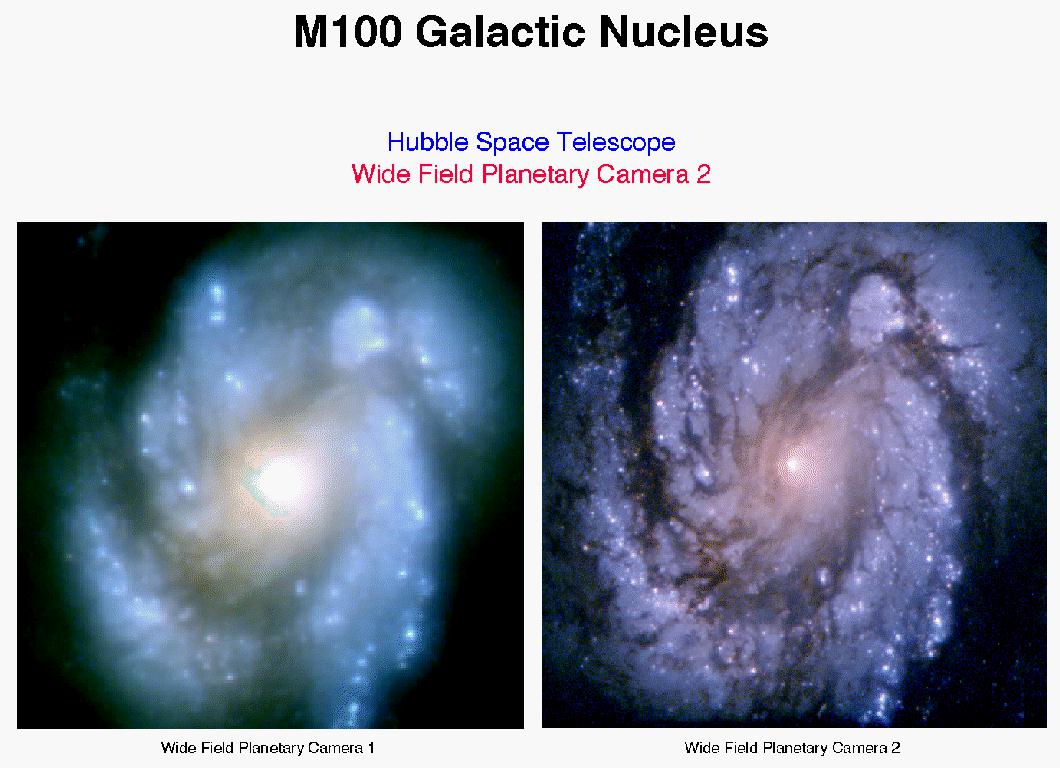

Images of Spiral Galaxy M100 Before and After Hubble’s First Servicing Mission

A majestic pinwheel formed by hundreds of billions of stars harbors rare pulsating stars that can yield clues to the size and age of the universe. The galaxy is so far away, Hubble sees it as it appeared at about the time dinosaurs roamed the Earth. (Image Released: January 1994)

Credit: NASA and STScI